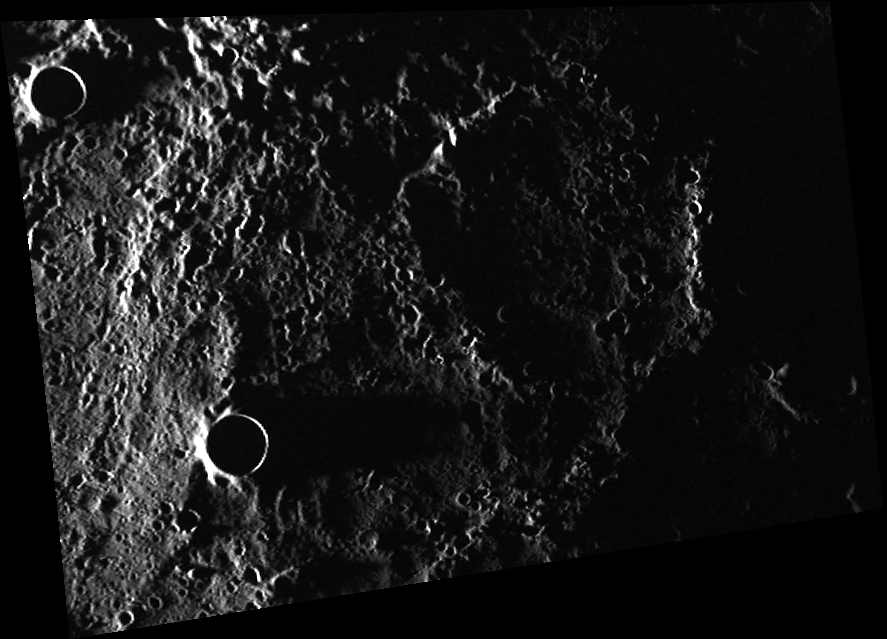

Hello Darkness, My Old Friend

This image extends from about 86 to 88 degrees North. Most of the area is in darkness since the Sun is barely above the horizon at this high latitude. The impact crater at the lower left casts a long shadow across the silent, dimly lit landscape. The crater’s eastern rim just catches the Sun, forming an illuminated arc.

This image was acquired as part of MDIS’s high-resolution surface morphology base map. The surface morphology base map will cover more than 90% of Mercury’s surface with an average resolution of 250 meters/pixel (0.16 miles/pixel or 820 feet/pixel). Images acquired for the surface morphology base map typically have off-vertical Sun angles (i.e., high incidence angles) and visible shadows so as to reveal clearly the topographic form of geologic features.

The MESSENGER spacecraft is the first ever to orbit the planet Mercury, and the spacecraft’s seven scientific instruments and radio science investigation are unraveling the history and evolution of the Solar System’s innermost planet. Visit the Why Mercury? section of this website to learn more about the key science questions that the MESSENGER mission is addressing. During the one-year primary mission, MDIS is scheduled to acquire more than 75,000 images in support of MESSENGER’s science goals.

Date acquired: June 17, 2011
Image Mission Elapsed Time (MET): 216760220
Image ID: 388643
Instrument: Wide Angle Camera (WAC) of the Mercury Dual Imaging System (MDIS)
WAC filter: 7 (748 nanometers)
Center Latitude: 87.39°
Center Longitude: 265.8° E
Resolution: 160 meters/pixel
Scale: The scene is about 120 km (74 mi.) across.
Incidence Angle: 89.7°
Emission Angle: 46.7°
Phase Angle: 136.4°

These images are from MESSENGER, a NASA Discovery mission to conduct the first orbital study of the innermost planet, Mercury. For information regarding the use of images, see the MESSENGER image use policy.

Credit: NASA/Johns Hopkins University Applied Physics Laboratory/Carnegie Institution of Washington